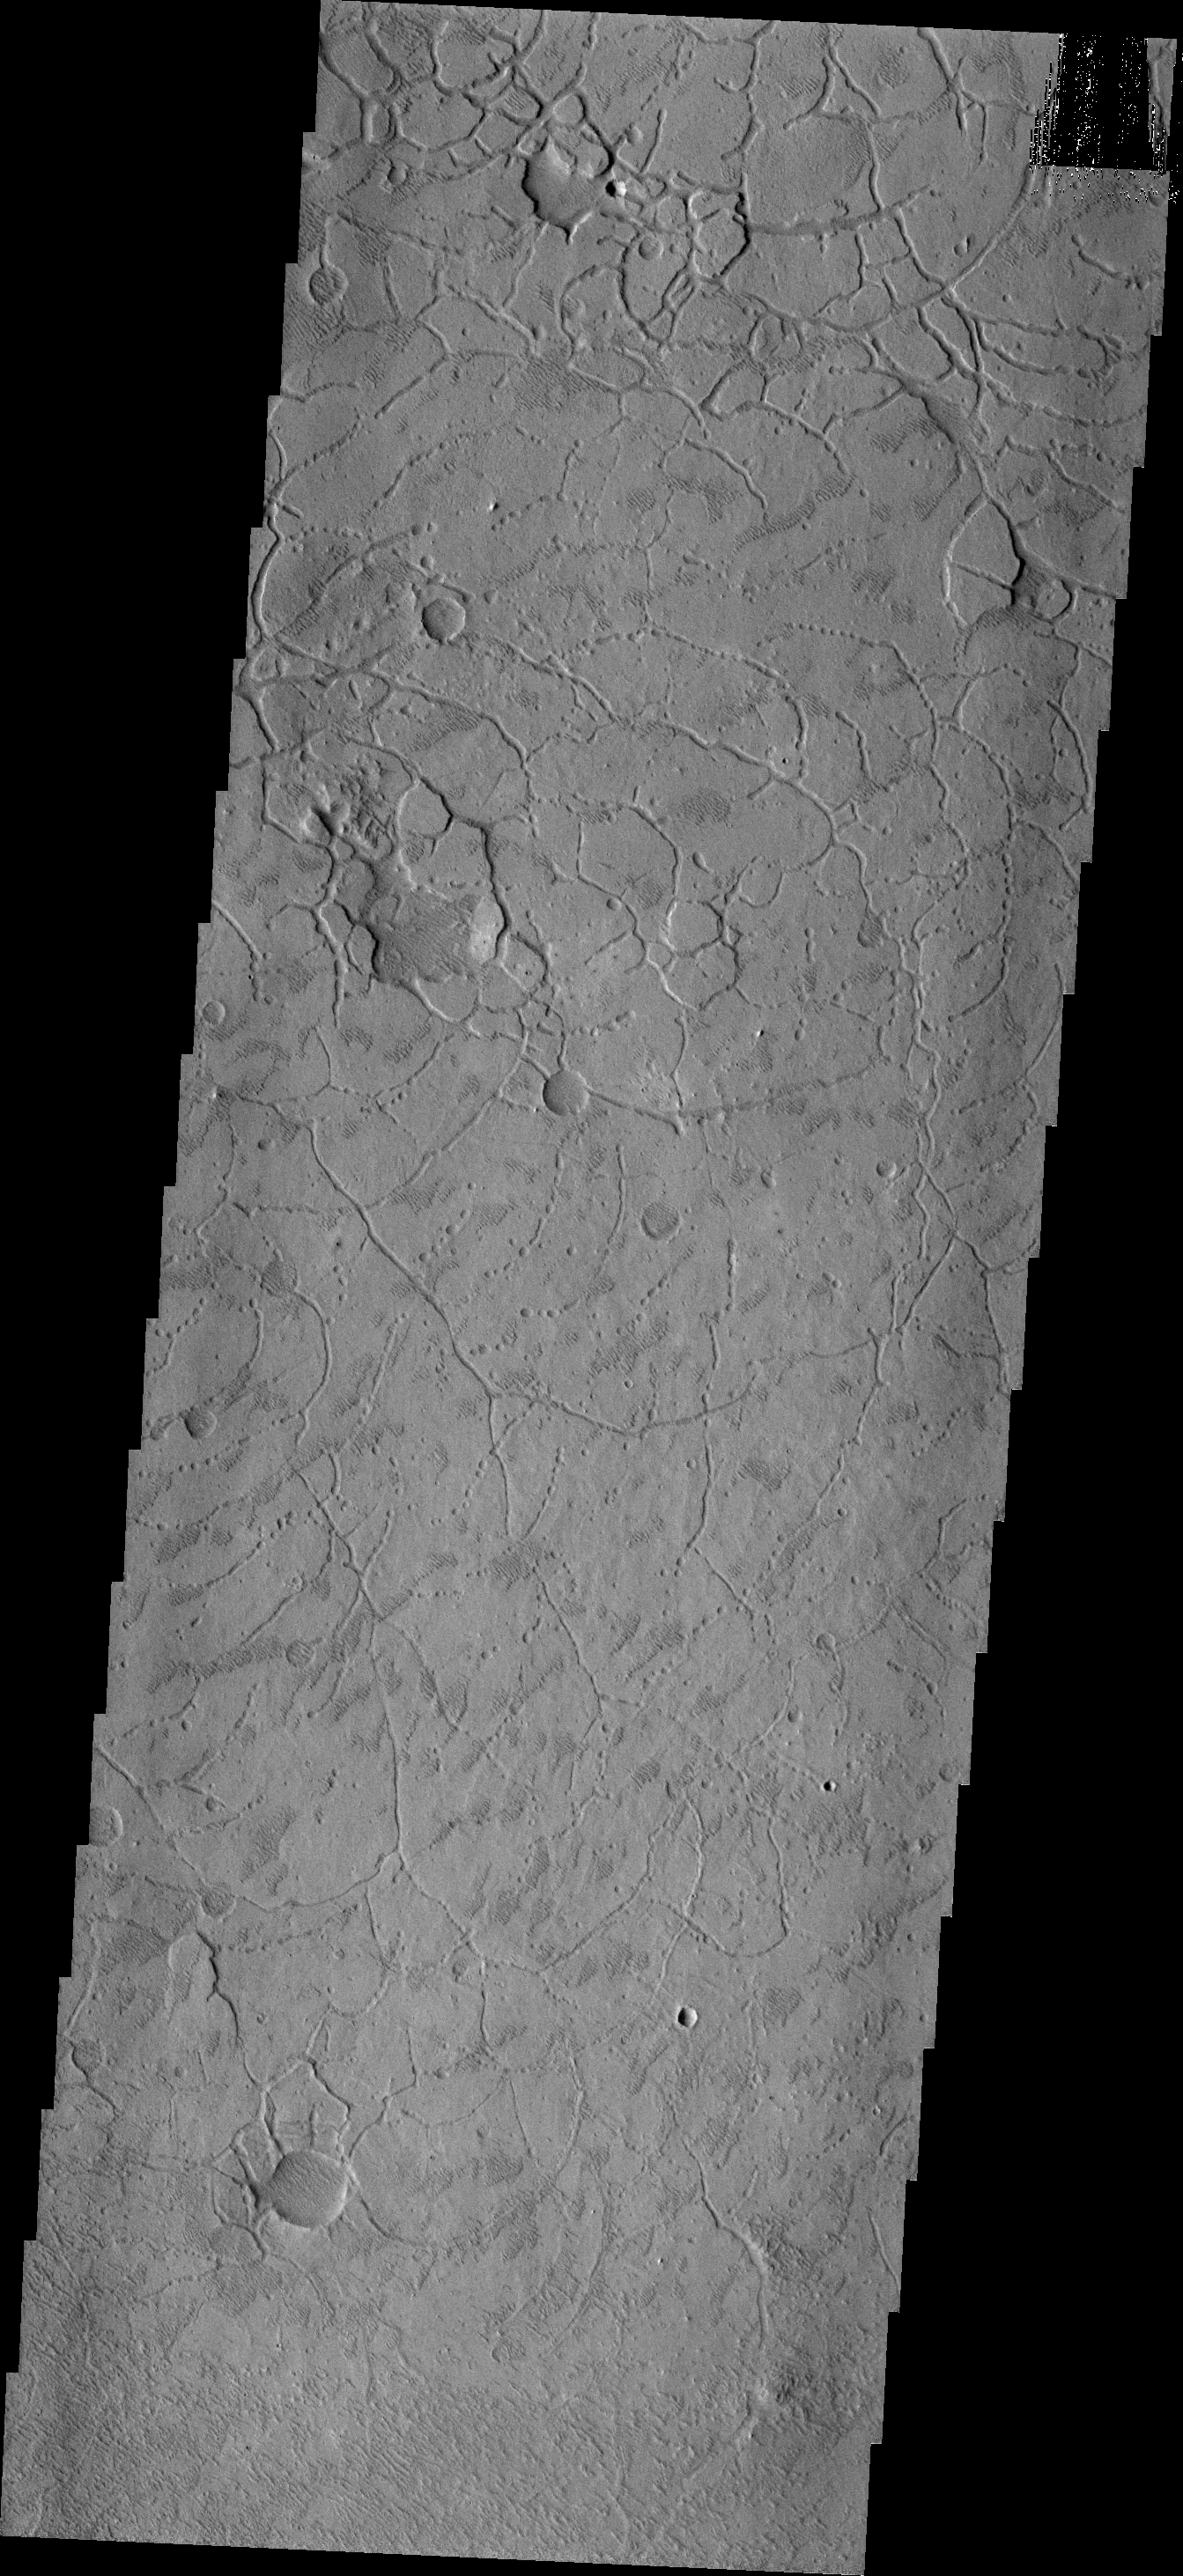

Arcuate Collapse

This region near the highland/lowland boundary appears to be breaking into curved-edged blocks. If one looks closely you will see that the block edges are created by arcs of collapse pits which expand until a complete margin is created.

Image information: VIS instrument. Latitude -2.2N, Longitude 172.3E. 18 meter/pixel resolution.

Please see the THEMIS Data Citation Note for details on crediting THEMIS images.

Note: this THEMIS visual image has not been radiometrically nor geometrically calibrated for this preliminary release. An empirical correction has been performed to remove instrumental effects. A linear shift has been applied in the cross-track and down-track direction to approximate spacecraft and planetary motion. Fully calibrated and geometrically projected images will be released through the Planetary Data System in accordance with Project policies at a later time.

NASA’s Jet Propulsion Laboratory manages the 2001 Mars Odyssey mission for NASA’s Office of Space Science, Washington, D.C. The Thermal Emission Imaging System (THEMIS) was developed by Arizona State University, Tempe, in collaboration with Raytheon Santa Barbara Remote Sensing. The THEMIS investigation is led by Dr. Philip Christensen at Arizona State University. Lockheed Martin Astronautics, Denver, is the prime contractor for the Odyssey project, and developed and built the orbiter. Mission operations are conducted jointly from Lockheed Martin and from JPL, a division of the California Institute of Technology in Pasadena.

Credit: NASA/JPL/ASU